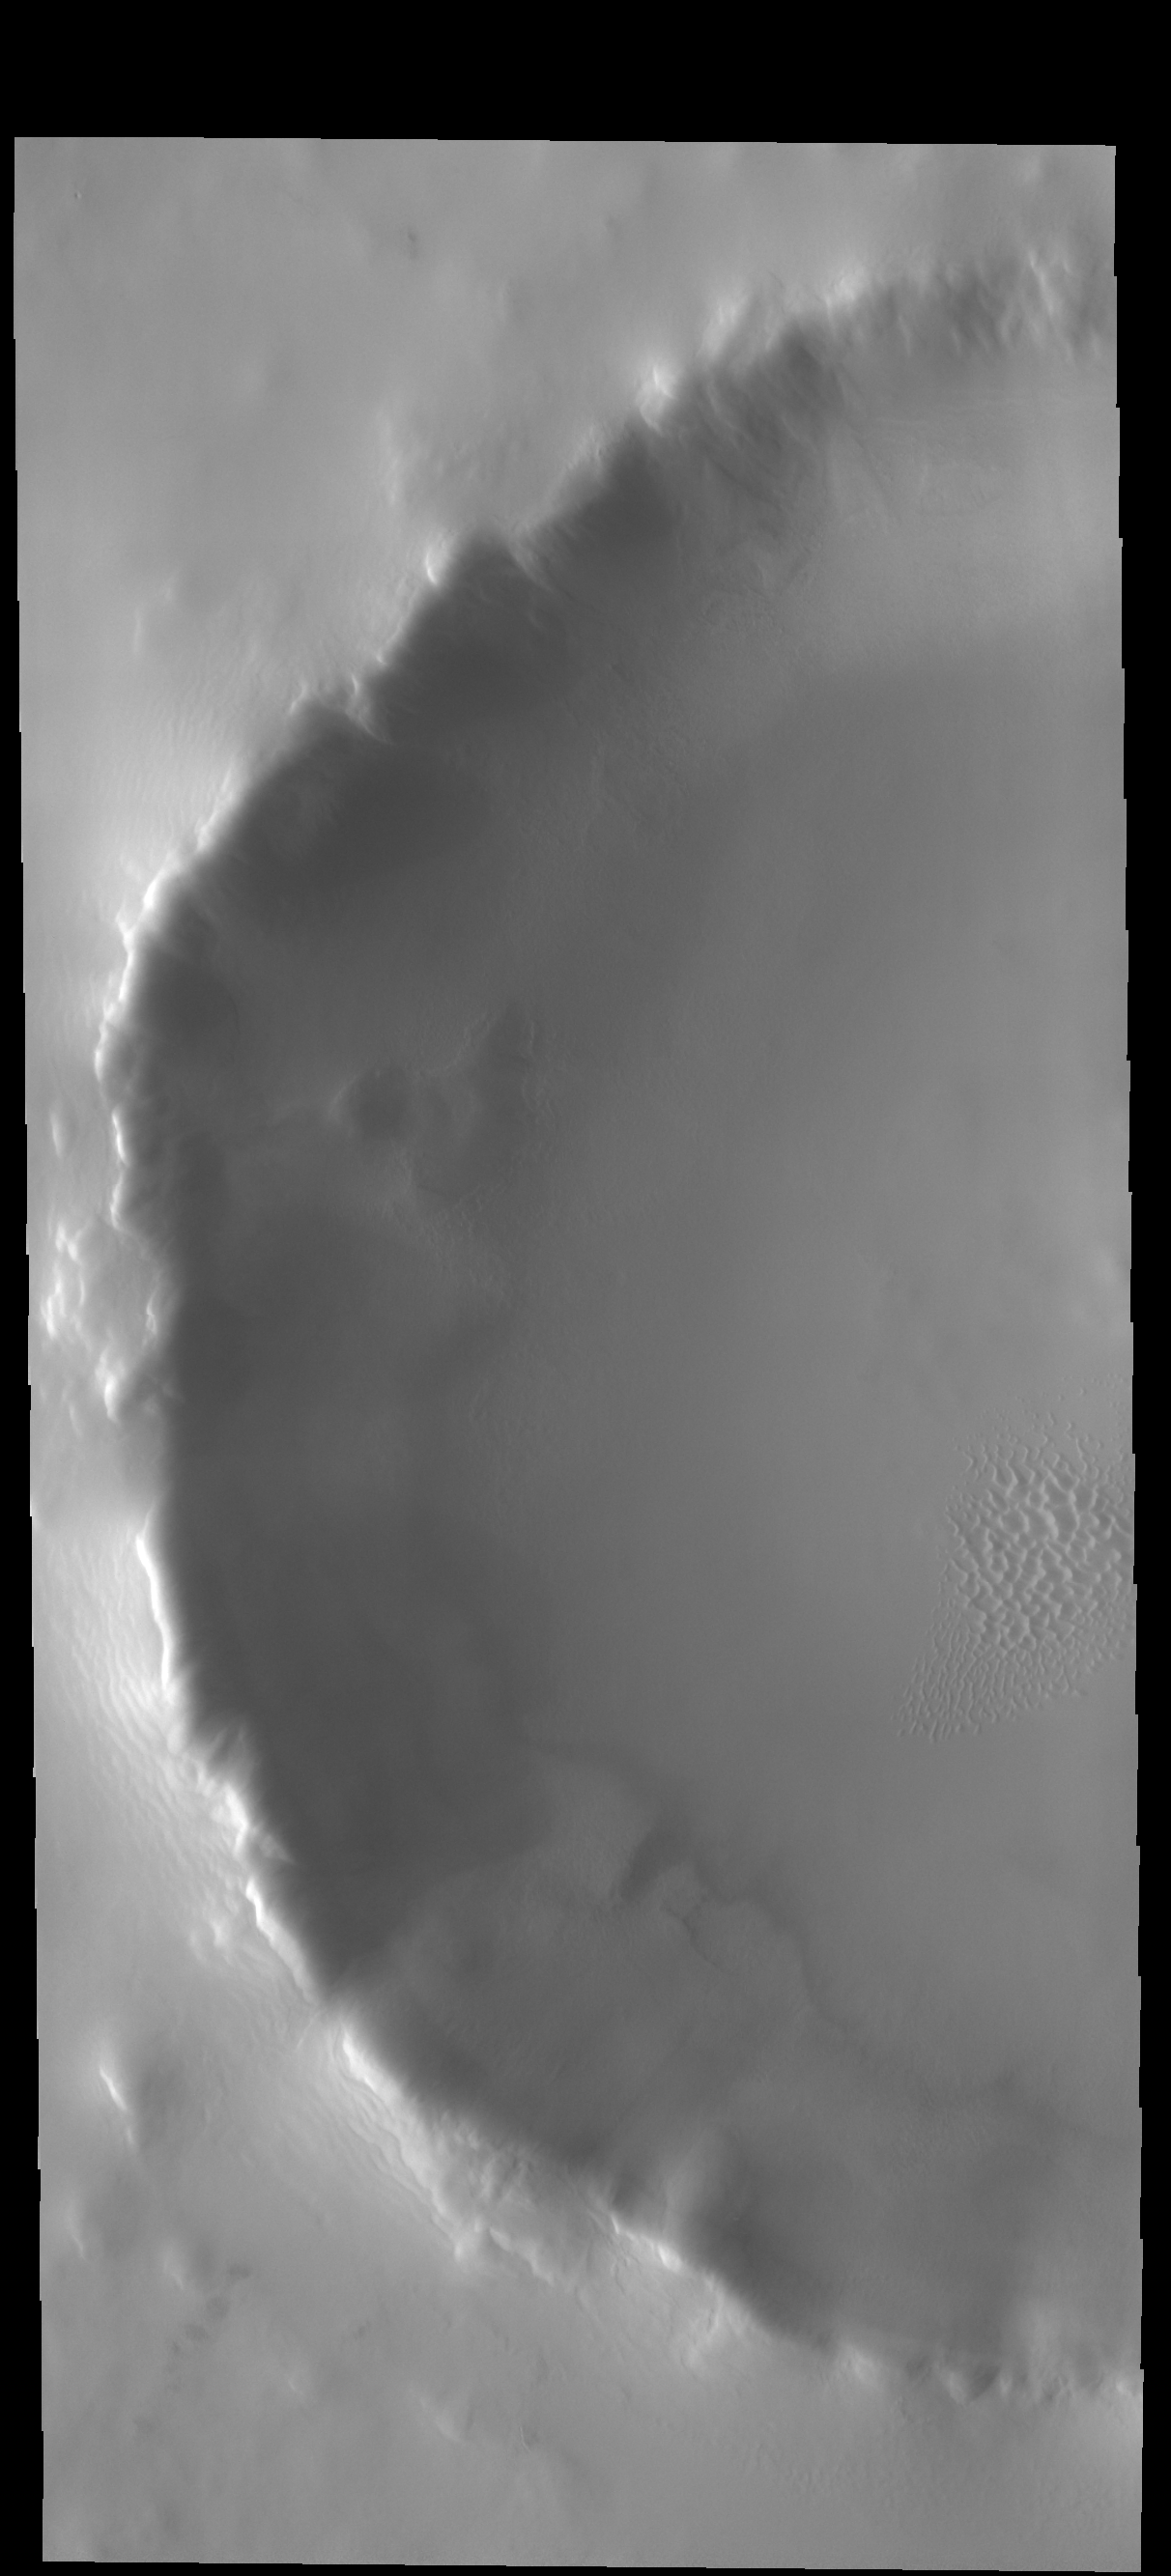

Frosty Crater

This unnamed crater contains a small dune field in the central part of its floor. This image was collected in northern spring and the dunes are still frost covered. As the season moves into northern summer the dunes will shed the frost and appear dark.

Credit: NASA/JPL-Caltech/ASU